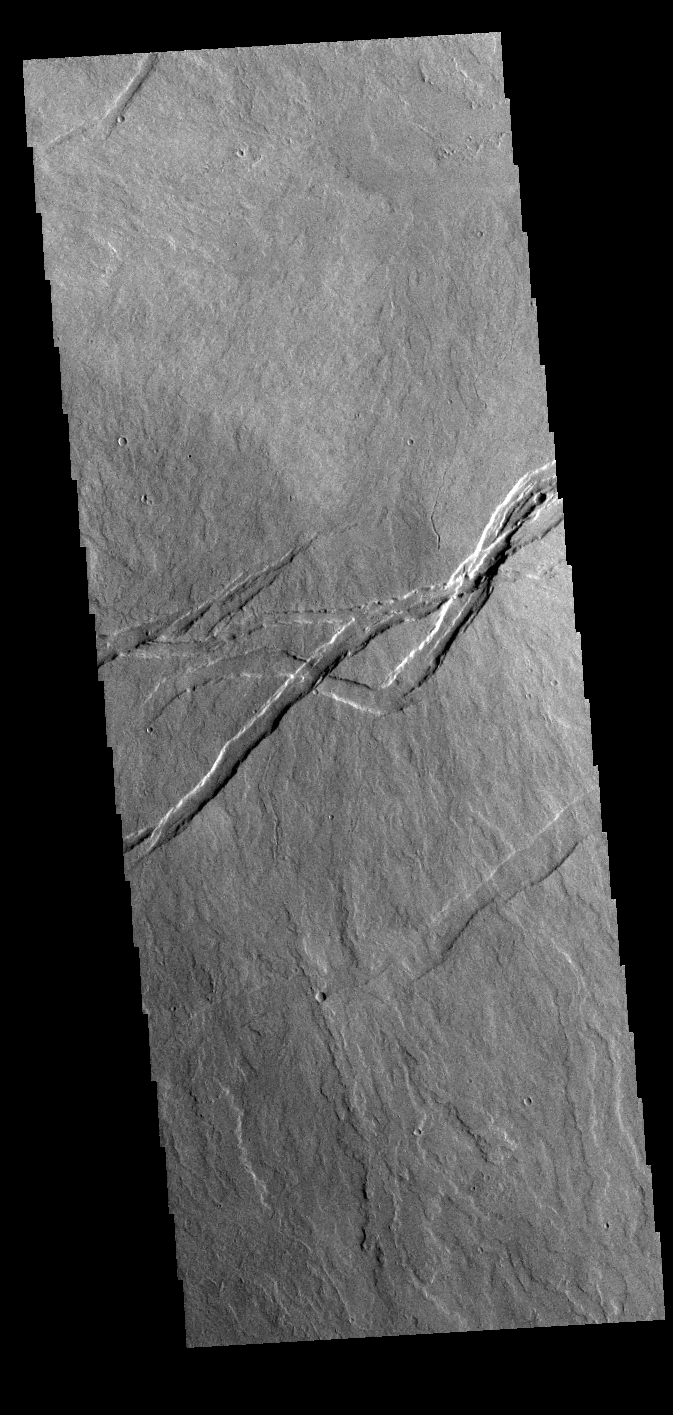

Tharsis Lava Flows

Today’s VIS image shows volcanic flows and fractures between Arsia Mons and Pavonis Mons in the Tharsis volcanic region. The fractures – termed graben – follow the northeast/southwest trend of the three large Tharsis volcanoes.

Credit: NASA/JPL-Caltech/ASU